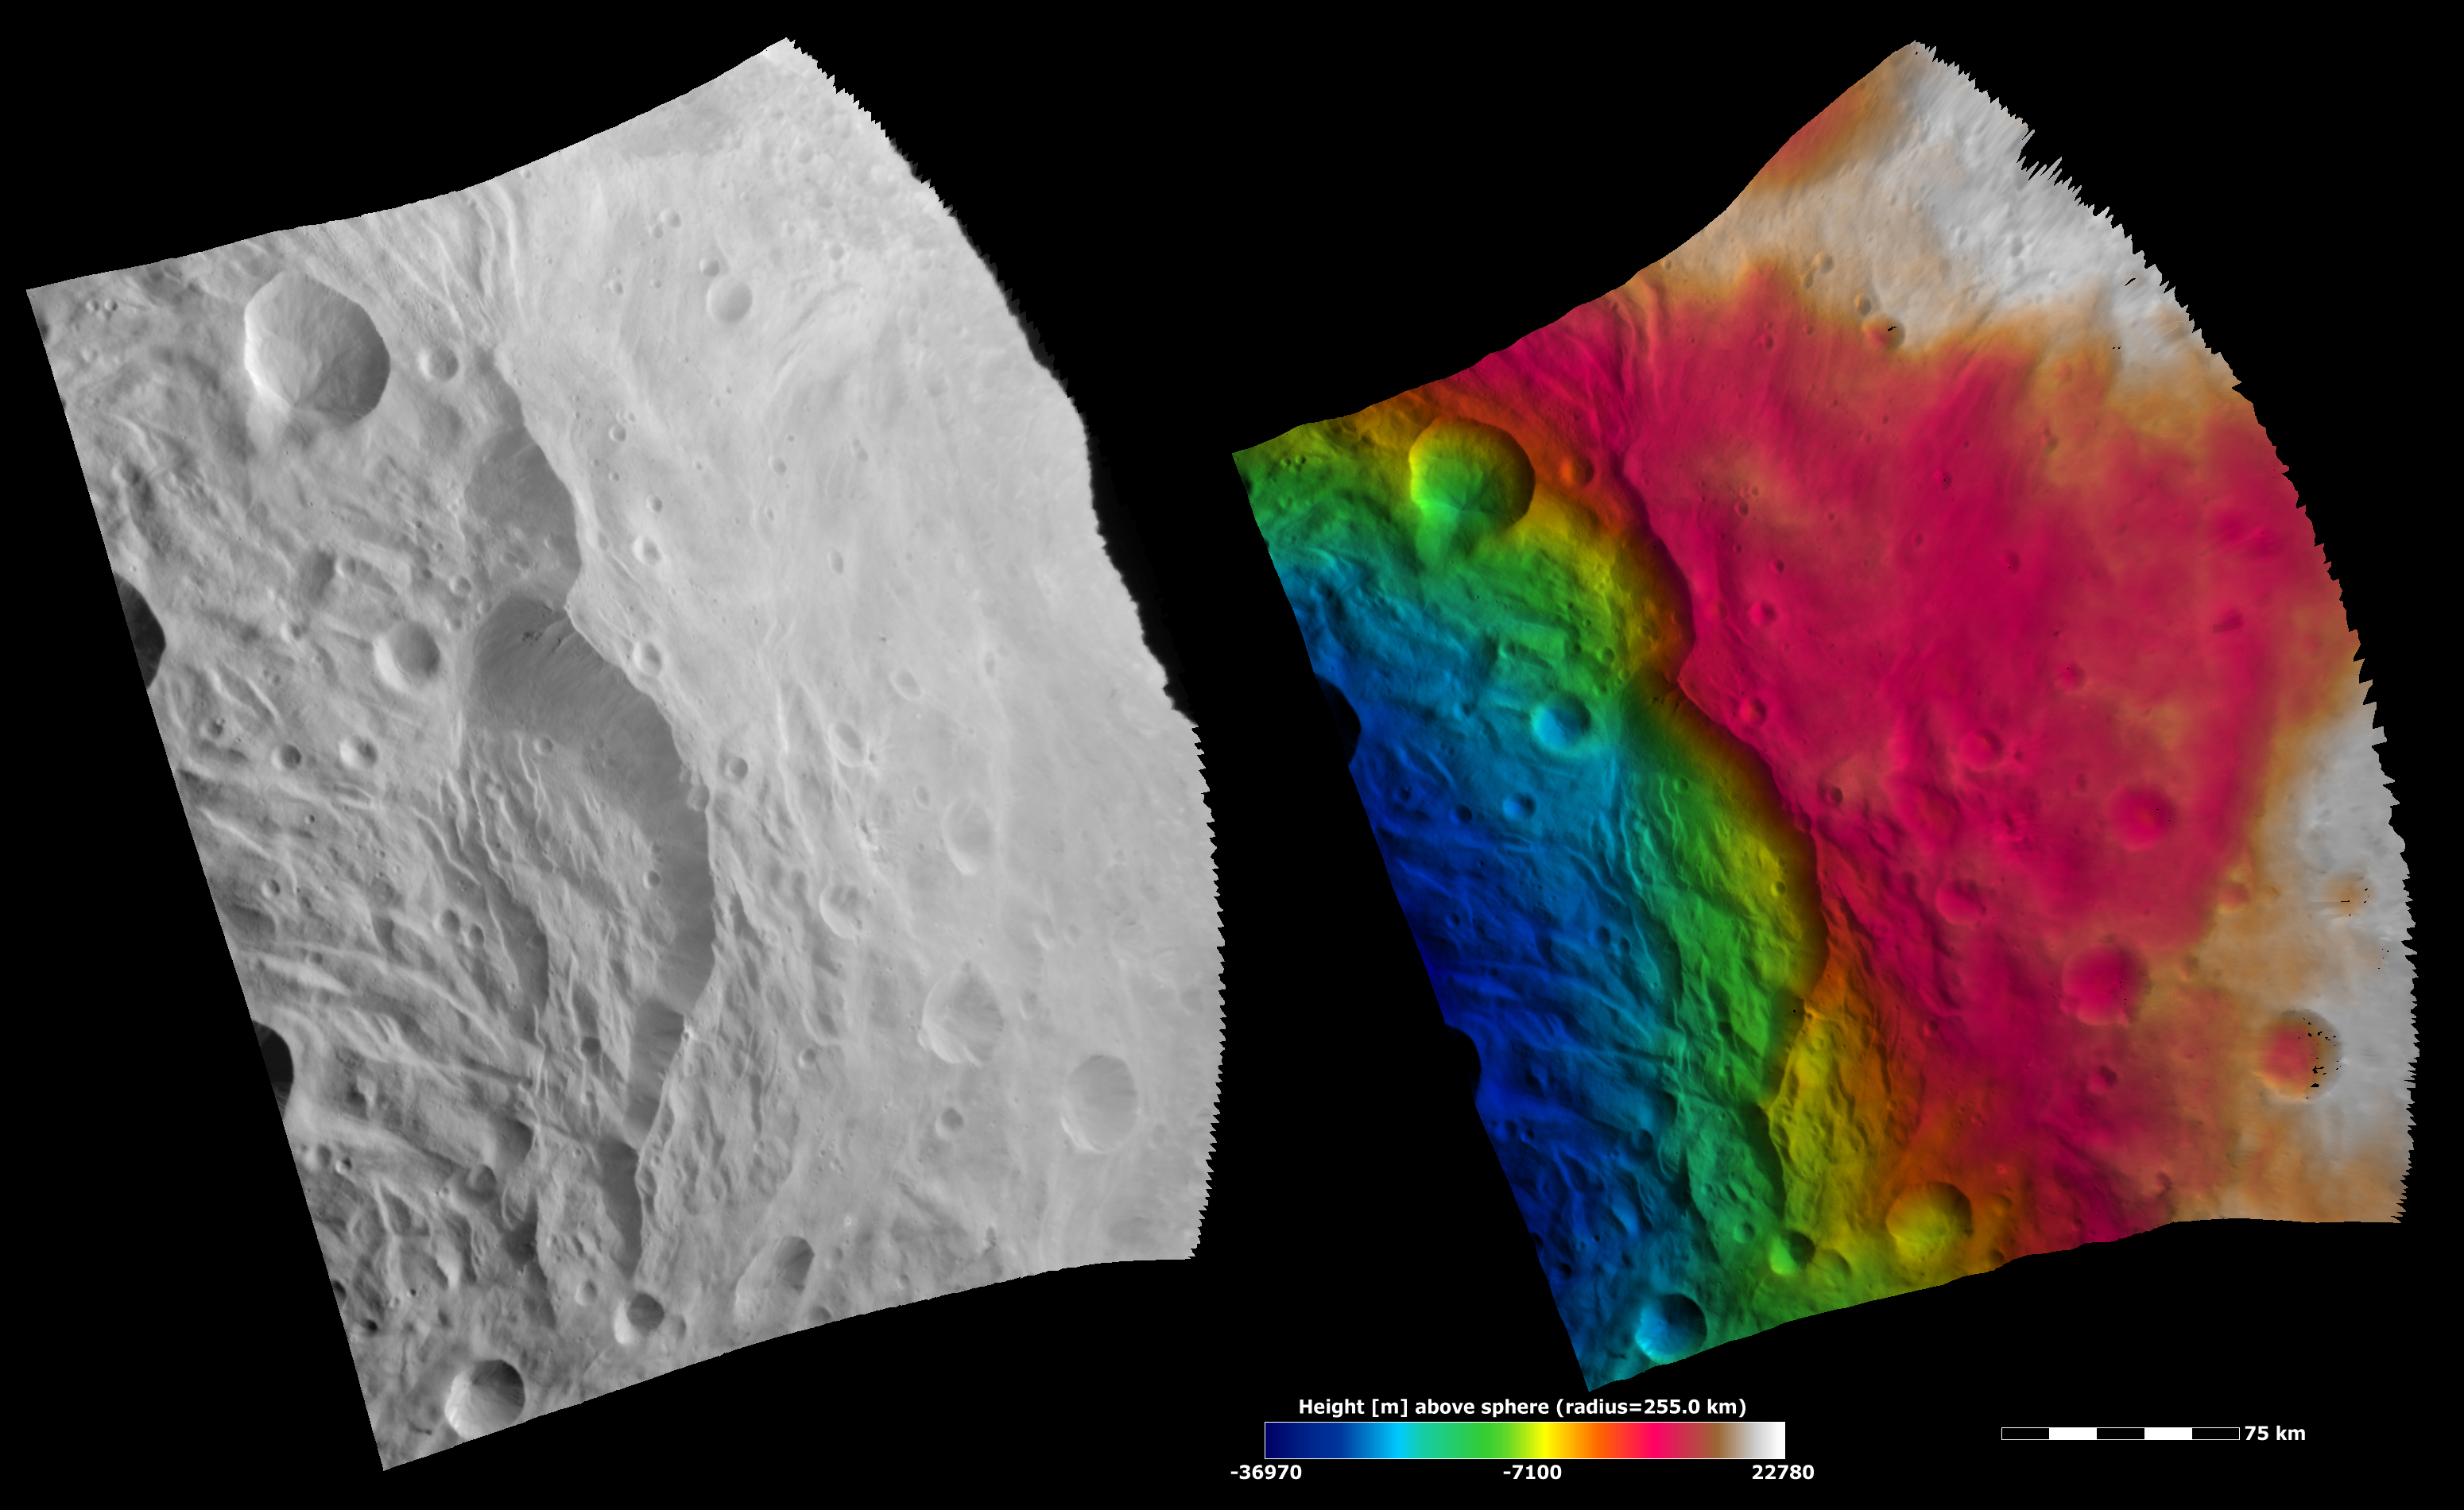

Topography of a Scarp and Hummocky Terrain

These Dawn FC (framing camera) images show part of the rim of the south polar basin, which is dominated by a large scarp (e.g. cliff) that runs vertically across the center of the images. The piled-up material at the scarp’s base is likely due to landsliding. There is also some hummocky (e.g. wavy/undulating) terrain to the left of the scarp. The left image is an albedo image, which is taken directly through the clear filter of the FC. Such an image shows the albedo (e.g. brightness/darkness) of the surface. The right image uses the same albedo image as its base but then a color-coded height representation of the topography is overlain onto it. The topography is calculated from a set of images that were observed from different viewing directions, called stereo images. The various colors correspond to the height of the area that they color. For example, white and red areas on the right are the highest regions and the blue areas on the left are the lowest. The change in color-coded height on the scarp from red to green illustrates its dramatic topographic profile. The blue color-coded hummocky terrain is located on the base of the south polar basin, which is the lowest region in this image.

NASA’s Dawn spacecraft obtained the albedo image with its framing camera on August 11th 2011. This image was taken through the camera’s clear filter. The distance to the surface of Vesta is 2740 km the image has a resolution of about 250 meters per pixel. The images are projected using a lambert-azimuthal map projection.

The Dawn mission to Vesta and Ceres is managed by NASA’s Jet Propulsion Laboratory, a division of the California Institute of Technology in Pasadena, for NASA’s Science Mission Directorate, Washington D.C. UCLA is responsible for overall Dawn mission science. Dawn’s VIR was provided by ASI, the Italian Space Agency and is managed by INAF, Italy’s National Institute for Astrophysics, in collaboration with Selex Galileo, where it was built.

Credit: NASA/JPL-Caltech/UCLA/MPS/DLR/IDA